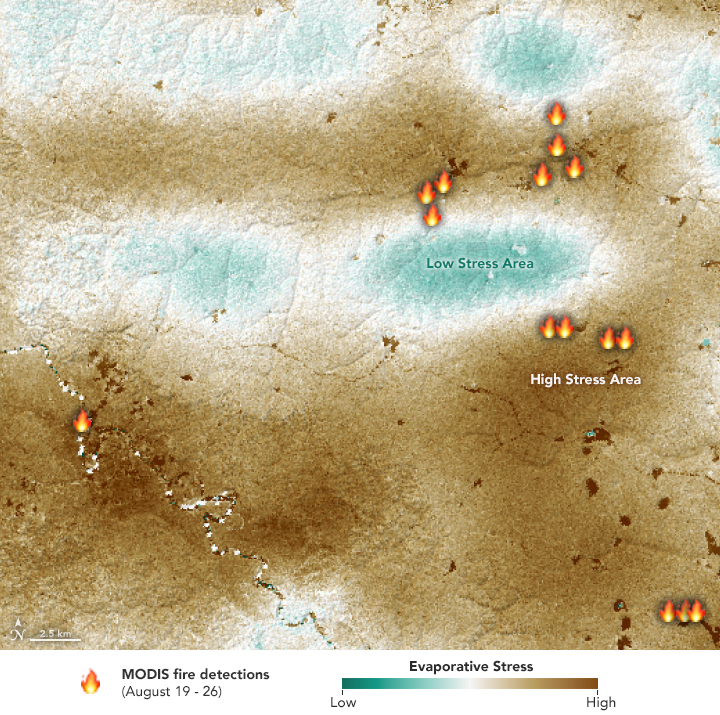

Drought-Stressed Forest Fueled Amazon Fires

NASA’s ECOsystem Spaceborne Thermal Radiometer Experiment on Space Station (ECOSTRESS) sensor measured the water-stress levels of plants when it passed over the Peruvian Amazon rainforest on Aug. 7, 2019, before the fires there began. The map shows areas of plants in distress (brown) and areas of less stress (blue). Water-stressed plants released measurably less water vapor into the air at the time of the summer fires. The fire icons represent fires imaged by NASA’s Terra satellite between Aug. 19 and 26. The burn pattern reveals that the fires were concentrated in areas of highly water-stressed plants, pointing to how water-stressed plants can impact the spread of fires. The data may one day help NASA’s Earth-observing missions predict the path of future forest or brush fires.

Credit: NASA/JPL-Caltech/Earth Observatory